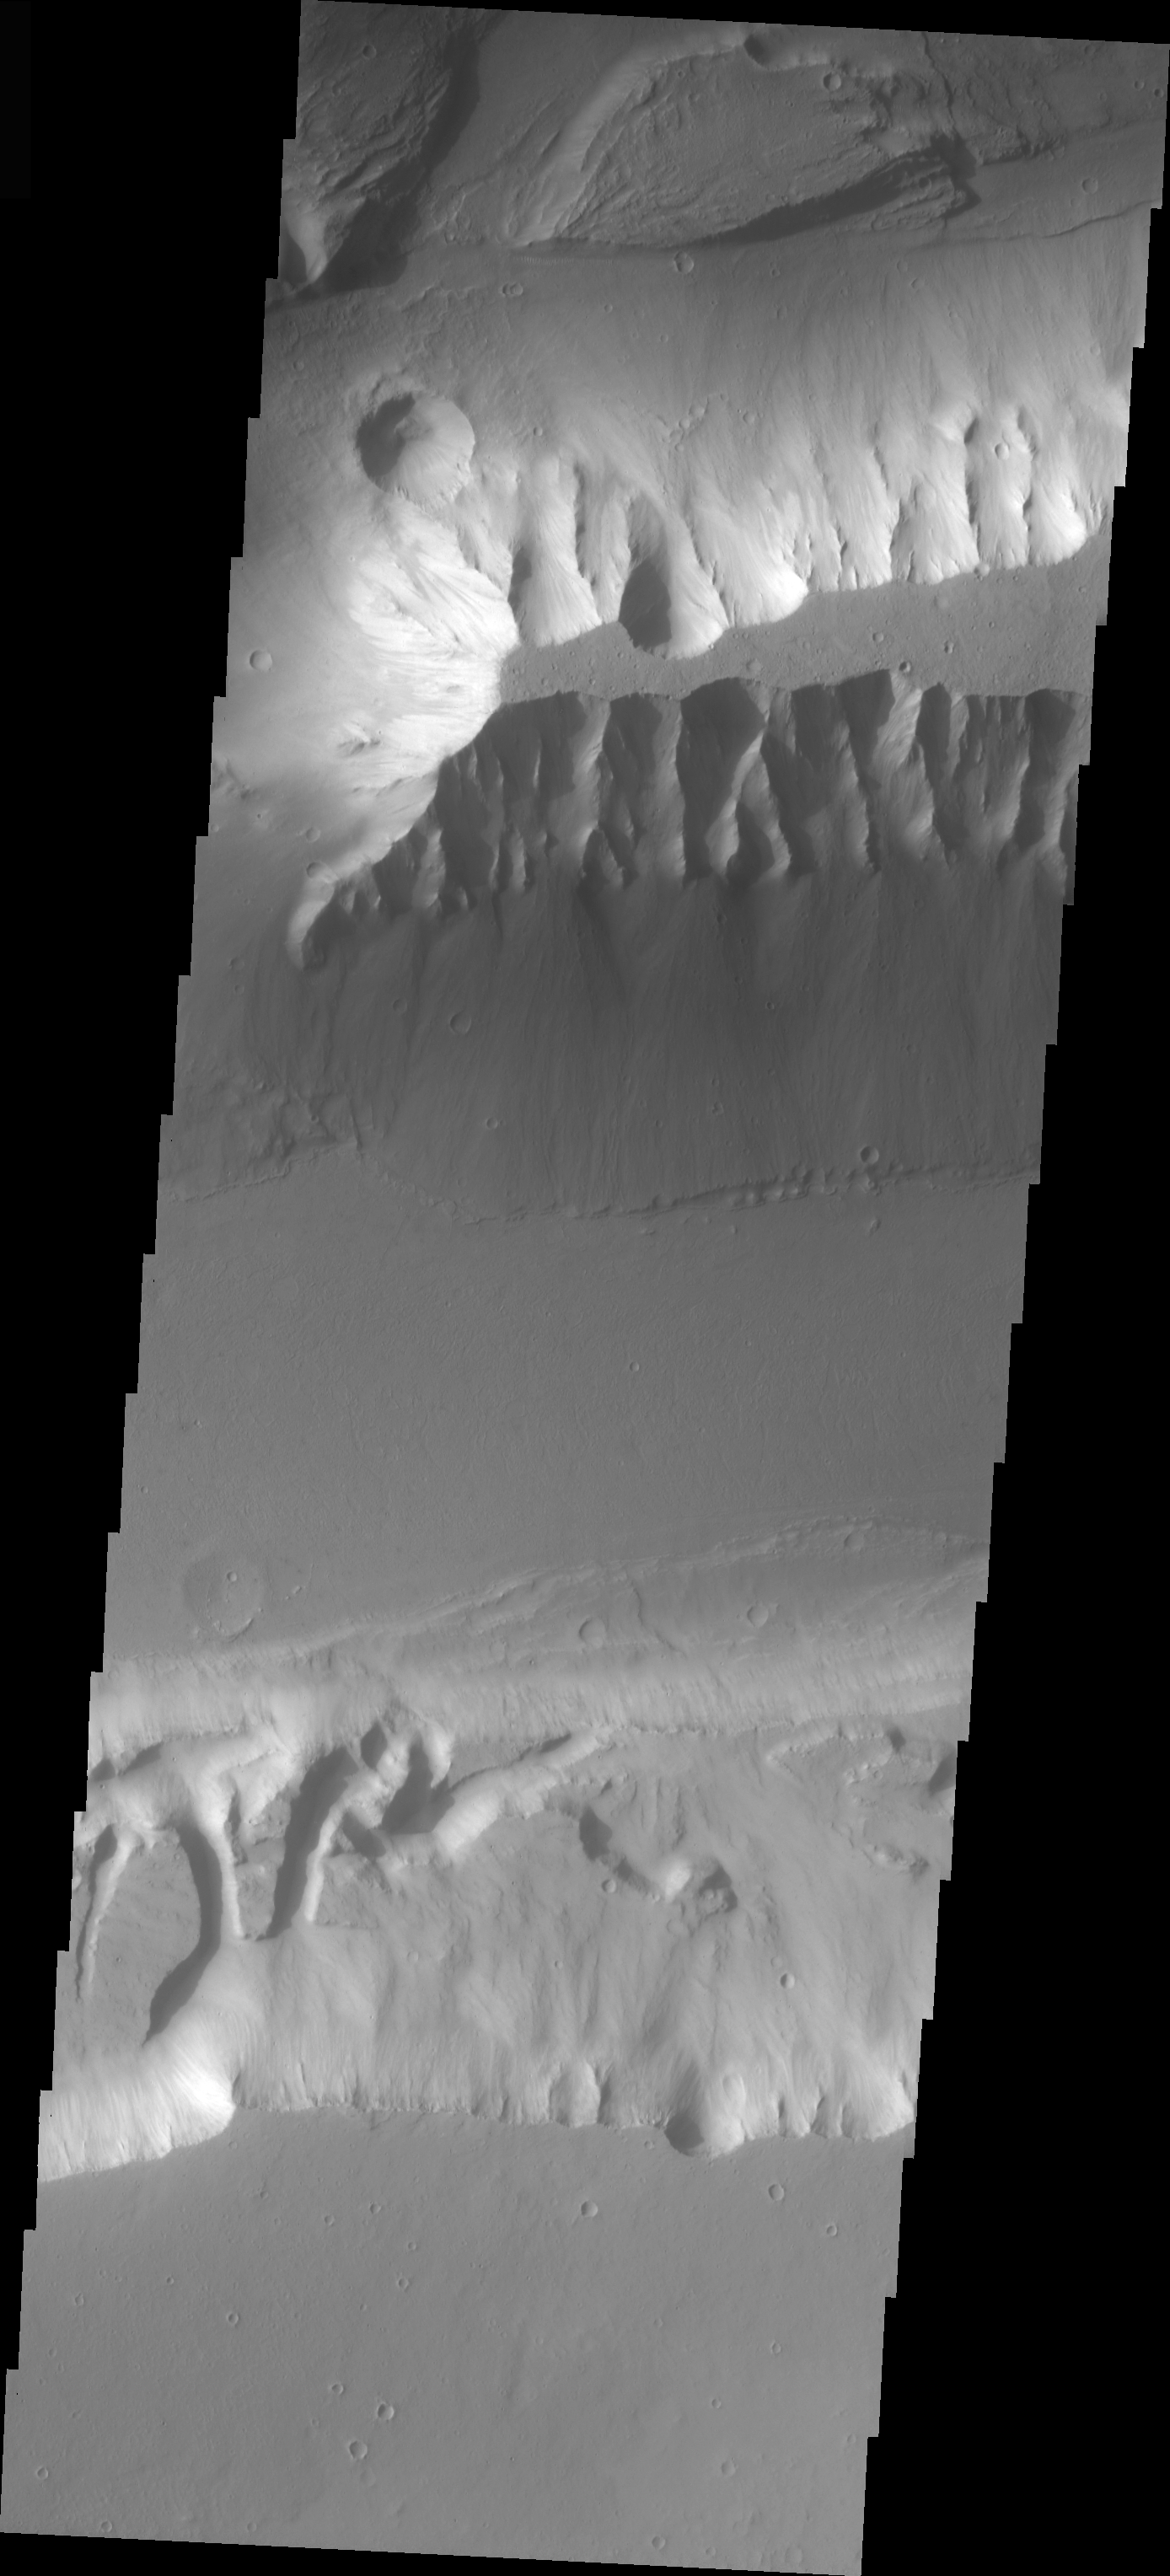

Mensa in Kasei Vallis

The topic for the Image of the Day for the weeks of March 7-18 will be mountains on Mars.

This image is located in Kasei Vallis and contains a feature type called a Mensa, from the Latin word for ‘table.’ A Mensa is a flat-topped prominence with cliff-like edges.

A good diagram showing the structural difference between simple and complex craters is here: http://www.lpi.usra.edu/expmoon/science/craterstructure.html

Image information: VIS instrument. Latitude 22.6, Longitude 293.9 East (66.1 West). 19 meter/pixel resolution.

Note: this THEMIS visual image has not been radiometrically nor geometrically calibrated for this preliminary release. An empirical correction has been performed to remove instrumental effects. A linear shift has been applied in the cross-track and down-track direction to approximate spacecraft and planetary motion. Fully calibrated and geometrically projected images will be released through the Planetary Data System in accordance with Project policies at a later time.

NASA’s Jet Propulsion Laboratory manages the 2001 Mars Odyssey mission for NASA’s Office of Space Science, Washington, D.C. The Thermal Emission Imaging System (THEMIS) was developed by Arizona State University, Tempe, in collaboration with Raytheon Santa Barbara Remote Sensing. The THEMIS investigation is led by Dr. Philip Christensen at Arizona State University. Lockheed Martin Astronautics, Denver, is the prime contractor for the Odyssey project, and developed and built the orbiter. Mission operations are conducted jointly from Lockheed Martin and from JPL, a division of the California Institute of Technology in Pasadena.

Credit: NASA/JPL/Arizona State University